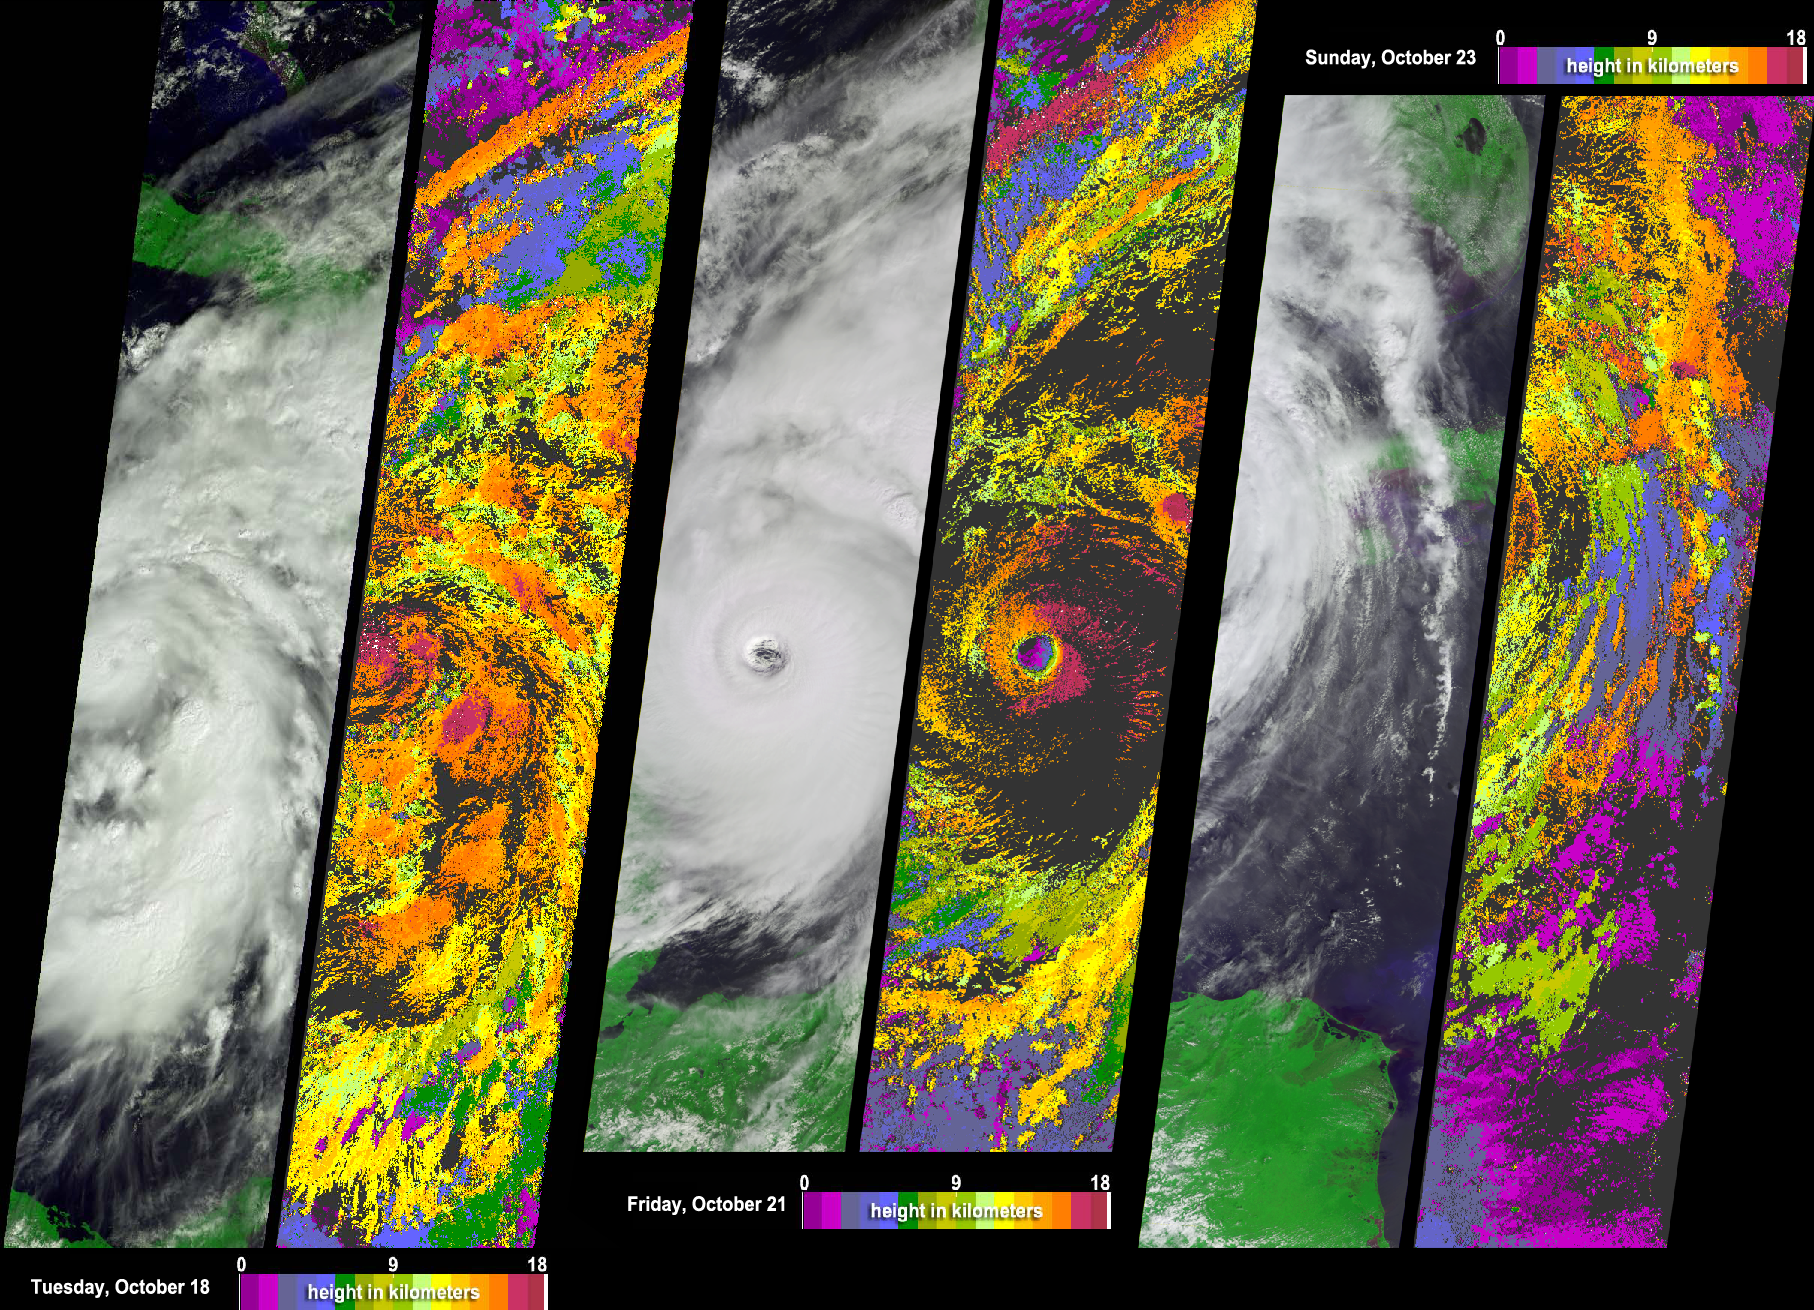

Tracking Hurricane Wilma Across the Caribbean

Information on cloud top heights at different stages in the life cycle of the rapidly intensifying Hurricane Wilma may prove useful for evaluating the ability of numerical weather models to predict the intensity changes of hurricanes. NASA’s Multi-angle Imaging SpectroRadiometer (MISR) acquired this sequence of images and cloud-top height observations for Hurricane Wilma as it progressed across the Caribbean in October 2005. Each pair in the sequence has a photo-like view of the storm on the left and a matching color-coded image of cloud-top height on the right. Cloud-top heights range from 0 (purple) to 18 (red) kilometers altitude. Areas where cloud heights could not be determined are shown in dark gray.

The pair on the left show Wilma on Tuesday, October 18, when Hurricane watches were posted for Cuba and Mexico. The central pair shows the eye of Hurricane Wilma just hours before the storm began to cross the Yucatan Peninsula on Friday, October 21. At that time, Wilma was a powerful Category 4 Hurricane on the Saffir-Simpson scale, and had a minimum recorded central pressure of 930 millibars. Hurricane Wilma surged from tropical storm to Category 5 hurricane status in record time, but the storm slowed and weakened considerably after battering Mexico’s Yucatan Peninsula and the Caribbean. The right-hand image pair displays the eastern edges of a weakened Wilma, when Wilma had been reduced to Category 2 status and was just starting to reach southern Florida on the morning of Sunday, October 23. Wilma gathered speed and strengthened on Sunday night, crossing Florida as a Category 3 storm on Monday, October 24.

On the 18th, Wilma looked a bit ragged. Its eye is located at the center of the left edge, and its outer bands of clouds appear to be dominated by a rather loose collection of thunderstorms. In the photo-like images, these look like areas of “boiling clouds,” and in the cloud-height image, these appear as orange blobs, sometimes topped with pinkish-red. On October 21 (center), when Wilma was a Category 4 storm, cloud-top height on the eastern side of the storm near the eye reached 18 kilometers in altitude, with lower heights on the western side. The image from the 23rd shows the eastern edge of Wilma as it approached Florida (upper right) and Cuba (center right).

MISR has nine different cameras which view the Earth from a variety of angles. Shifts in the clouds’ apparent position from one camera’s perspective to another’s allows MISR to measure the height of the cloud-tops. MISR scientists have programmed computers to compare the different views, identify features that appear to shift from view to view, and use that information to calculate cloud height automatically. The height fields pictured have not been corrected for the effects of cloud motion. Wind-corrected heights (which have higher accuracy but sparser spatial coverage) are within about 1 kilometer of the heights shown here.

The Multi-angle Imaging SpectroRadiometer observes the daylit Earth continuously, viewing the entire globe between 82° north and 82° south latitude every nine days. Each image covers an area of about 380 kilometers by 1830 kilometers. The data products were generated from a portion of the imagery acquired during Terra orbits 31037, 31081 and 31110, and utilize data from within blocks 68-83 within World Reference System-2 paths 13, 16 and 18, respectively.

MISR was built and is managed by NASA’s Jet Propulsion Laboratory, Pasadena, CA, for NASA’s Science Mission Directorate, Washington, DC. The Terra satellite is managed by NASA’s Goddard Space Flight Center, Greenbelt, MD. JPL is managed for NASA by the California Institute of Technology.

Credit: NASA/GSFC/LaRC/JPL, MISR Team